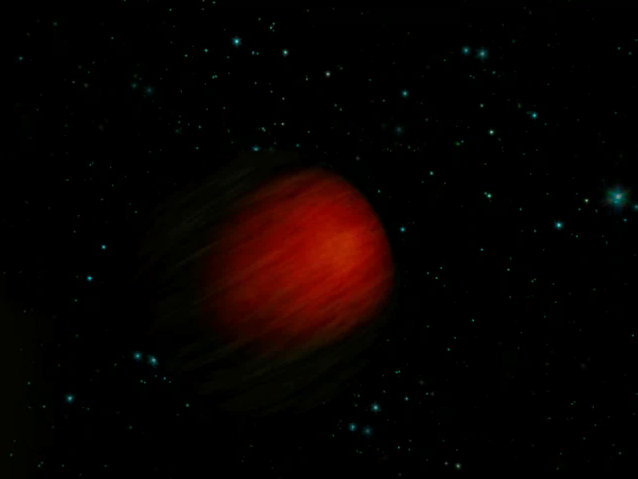

Blacker than Black (Artist’s Concept)

This artist’s concept illustrates the hottest planet yet observed in the universe. The scorching ball of gas, a “hot Jupiter” called HD 149026b, is a sweltering 3,700 degrees Fahrenheit (2,040 degrees Celsius) — about 3 times hotter than the rocky surface of Venus, the hottest planet in our solar system. The planet is so hot that astronomers believe it is absorbing almost all of the heat from its star, and reflecting very little to no light. Objects that reflect no sunlight are black. Consequently, HD 149026b might be the blackest known planet in the universe, in addition to the hottest.

The temperature of this dark and balmy planet was taken with NASA’s Spitzer Space Telescope. While the planet reflects no visible light, its heat causes it to radiate a little visible and a lot of infrared light. Spitzer, an infrared observatory, was able to measure this infrared light through a technique called secondary eclipse. HD 149026b is what is known as a transiting planet, which means that it crosses in front of and passes behind its star — the secondary eclipse — when viewed from Earth. By determining the drop in total infrared light that occurs when the planet disappears, astronomers can figure out how much infrared light is coming from the planet alone.

The Spitzer observations of HD 149026b also suggest a hot spot in the middle of the side of the planet that always faces its star. Even though the planet is black, the spot would glow like a black lump of charcoal. HD 149026b is thought to be tidally locked, just as our moon is to Earth, such that one side of the planet is perpetually baked under the heat of its sun.

Astronomers think that HD 149026b is probably blazing hot on its sunlit side, and much cooler on its dark side. A similar phenomenon was observed previously by Spitzer for the planet Upsilon Andromedae b ( http://www.spitzer.caltech.edu/Media/releases/ssc2006-18/index.shtml). In the case of both planets, heat is not being evenly distributed across their surfaces. This is the opposite of what happens on Jupiter, where temperature differences are minimal all around.

HD 149026b is located 256 light-years away in the constellation Hercules. It is the smallest known transiting planet, with a size similar to Saturn’s and a suspected dense core 70 to 90 times the mass of Earth. It speeds around its star every 2.9 days.

Credit: NASA/JPL-Caltech